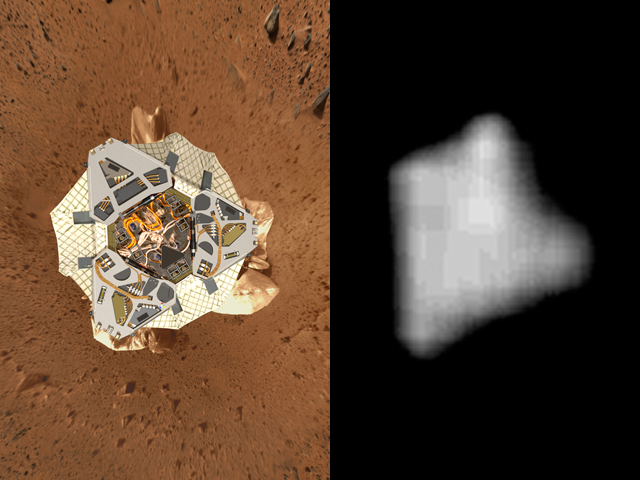

View from above Landing Site

The image on the left is a computer-generated model of Spirit’s lander at Gusev Crater as engineers and scientists would have expected to see it from a perfect overhead view. The background is a reprojected image taken by the Spirit panoramic camera on Sol 19 (Jan. 21-22, 2004). The picture on the right is an actual image of the lander on Mars taken Jan. 19, 2004, by the camera on board Mars Global Surveyor. The tops of both images face north.

Credit: NASA/JPL/MSSS